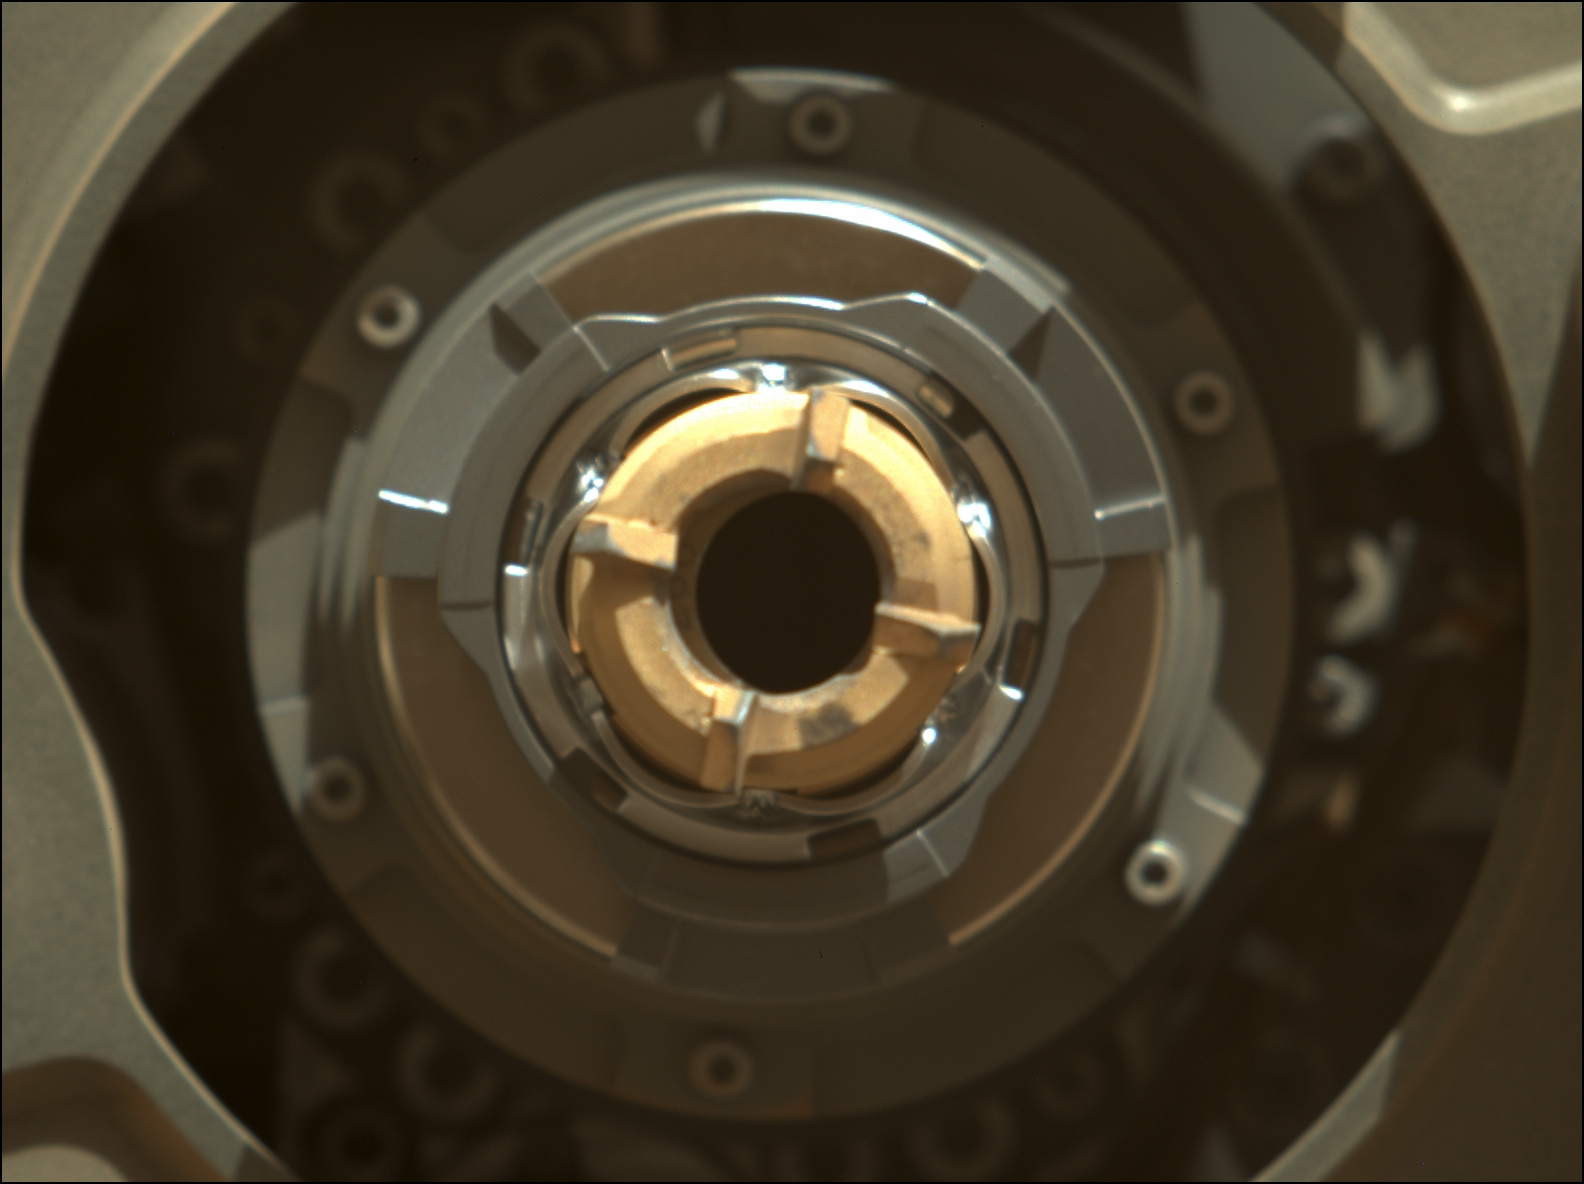

Perseverance’s Drill After Cleaning Operation

This Mastcam-Z image shows Perseverance’s drill with no cored-rock sample evident in the sample tube. The image was taken on Sept. 1, 2021 (the 190th sol, or Martian day, of the mission), after coring – and after a cleaning operation was performed to clear the sample tube’s lip of any residual material.

The bronze-colored ring is the coring bit. The half-moon inside the bit is the open end of the sample tube. A portion of the tube’s serial number – 266 – can be seen on the left side of tube’s rim.

Arizona State University in Tempe leads the operations of the Mastcam-Z instrument, working in collaboration with Malin Space Science Systems in San Diego.

A key objective for Perseverance’s mission on Mars is astrobiology, including the search for signs of ancient microbial life. The rover will characterize the planet’s geology and past climate, pave the way for human exploration of the Red Planet, and be the first mission to collect and cache Martian rock and regolith (broken rock and dust).

Subsequent NASA missions, in cooperation with ESA (European Space Agency), would send spacecraft to Mars to collect these sealed samples from the surface and return them to Earth for in-depth analysis.

The Mars 2020 Perseverance mission is part of NASA’s Moon to Mars exploration approach, which includes Artemis missions to the Moon that will help prepare for human exploration of the Red Planet.

JPL, which is managed for NASA by Caltech in Pasadena, California, built and manages operations of the Perseverance rover.

Credit: NASA/JPL-Caltech/ASU/MSSS